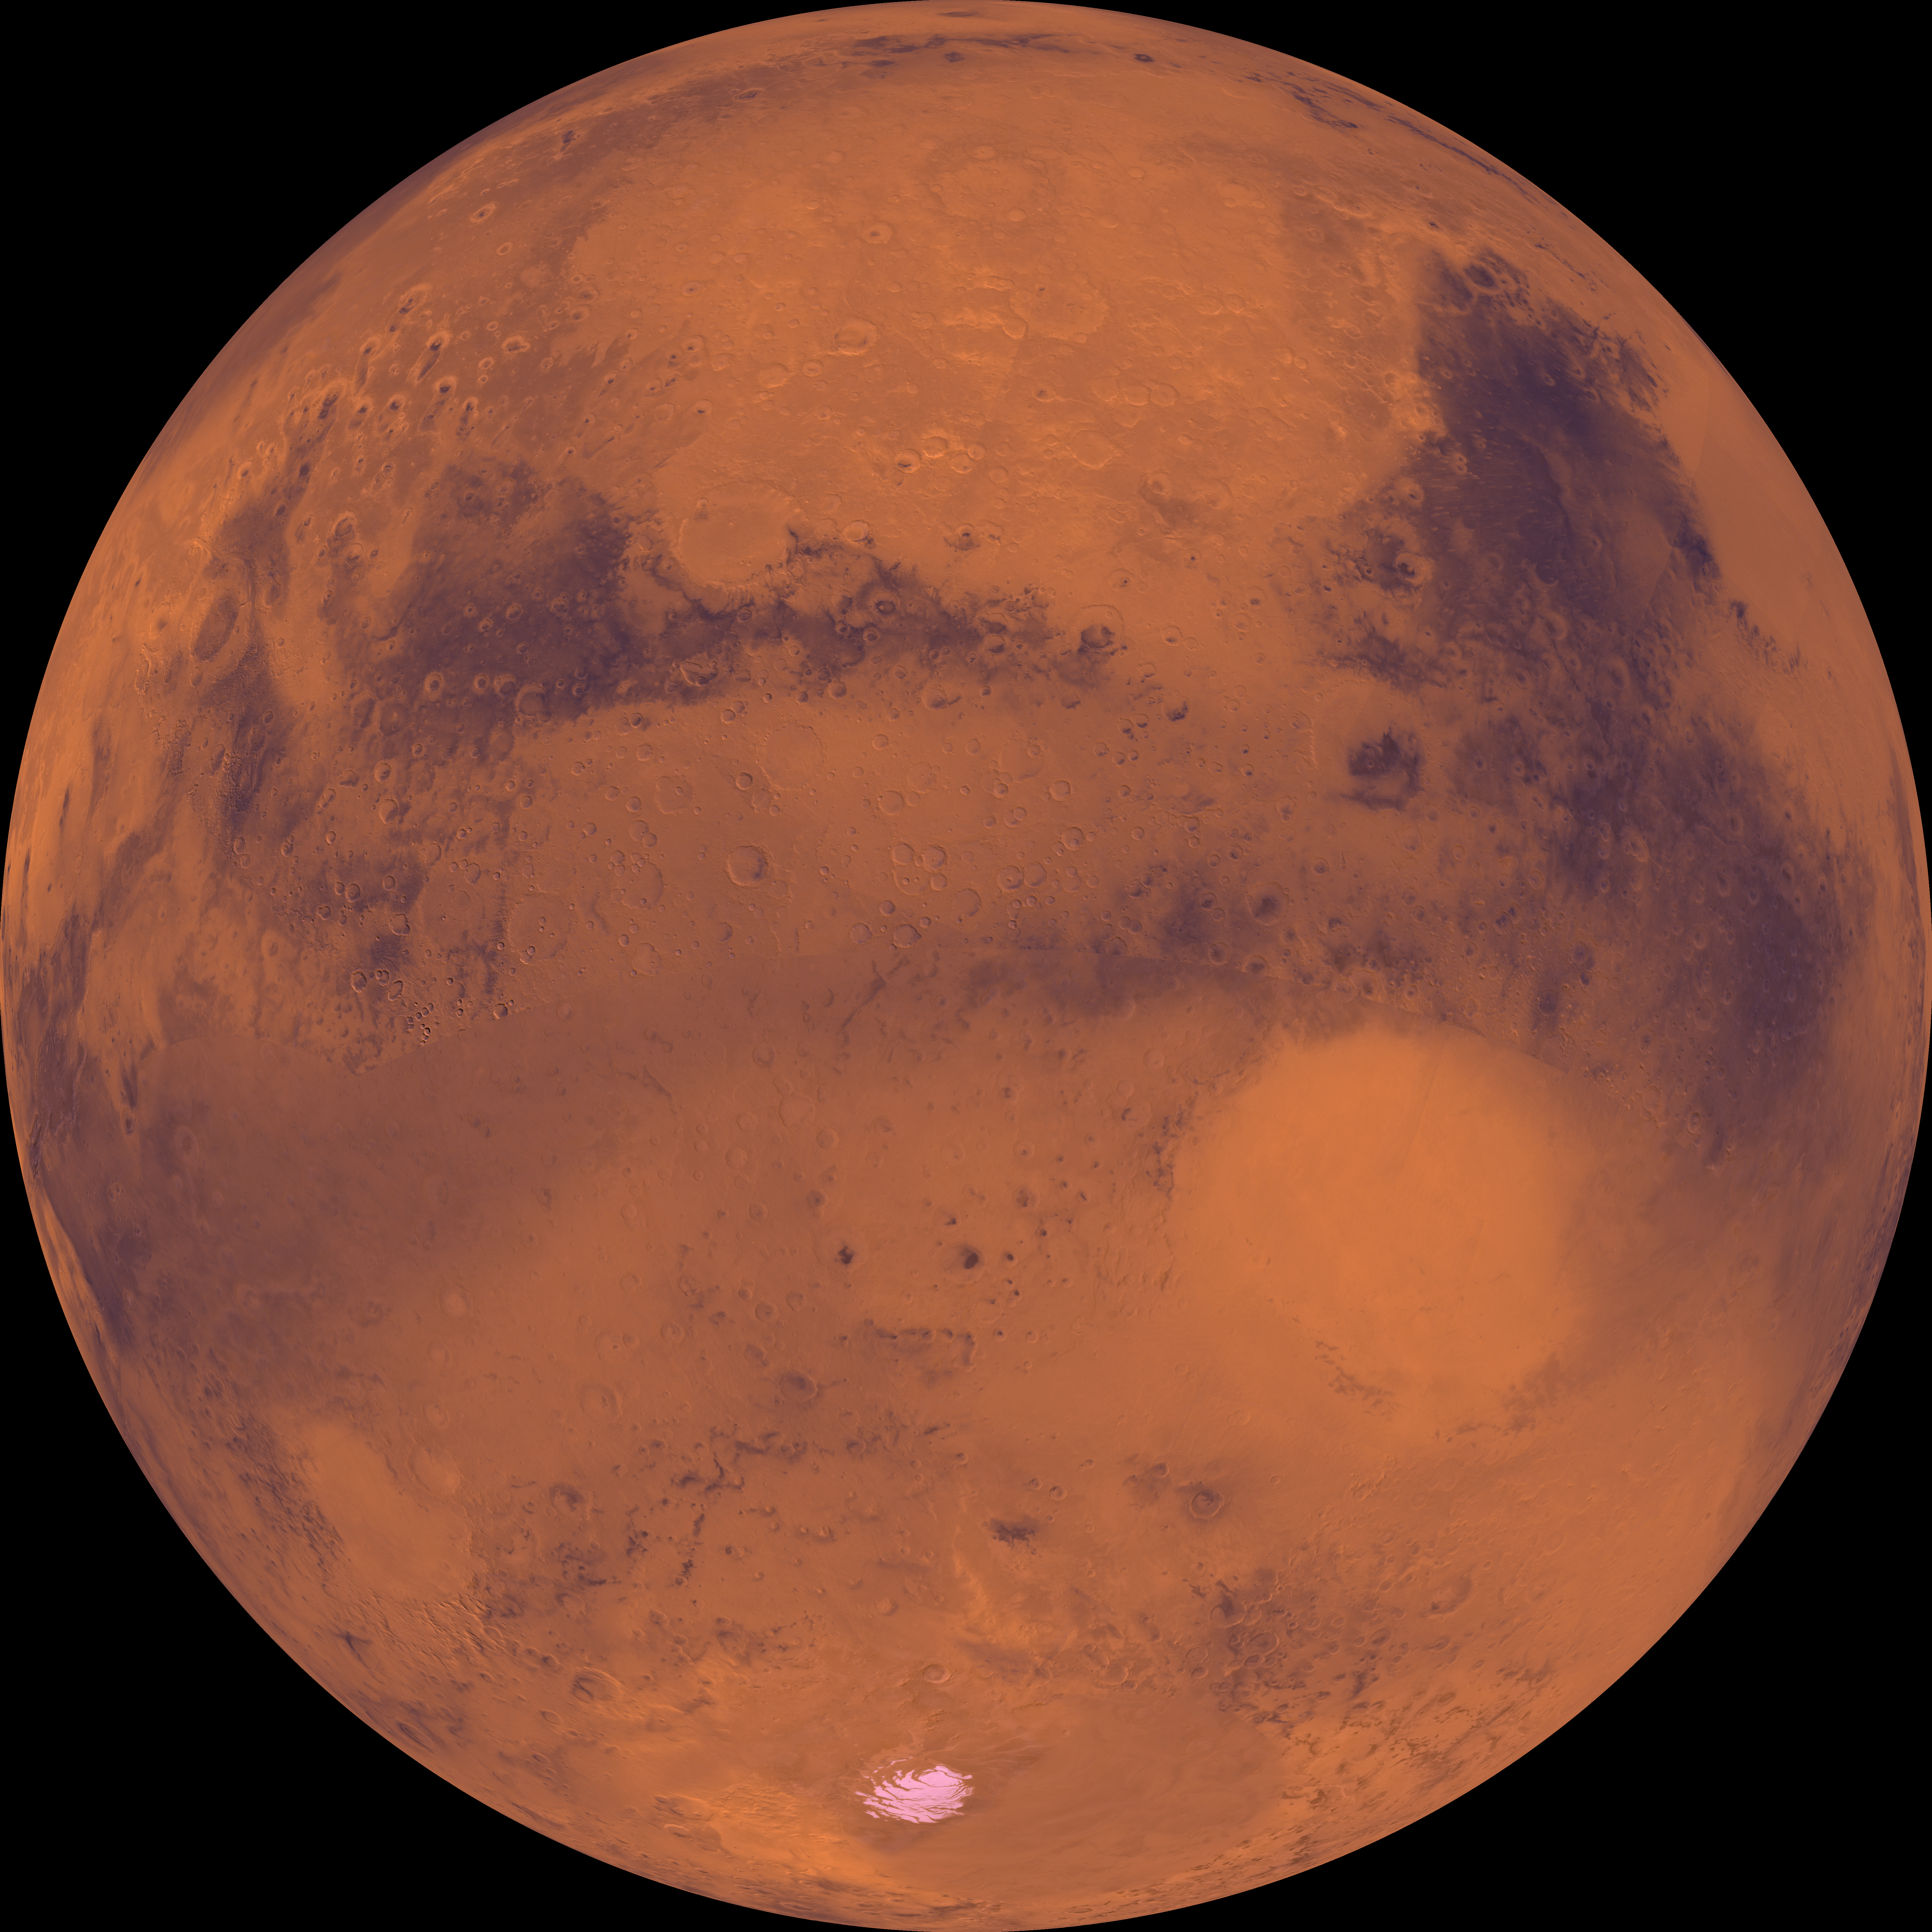

Center is at Latitude 30 Degrees South., Longitude 330 Degrees

Center of the orthographic projection is at latitude 30 degrees S., longitude 330 degrees. Heavily cratered highlands dominate this view. Toward the lower right, a conspicuous light-colored circular depression marks the ancient large Hellas impact basin. Directly northeast of Hellas, several large ancient impacts dot the landscape, including Cassini, Schiaparelli, and Huygens. Several large outflow channels are located in the upper left-hand corner. The permanent, residual south polar ice cap is located near the bottom.

Credit: NASA/JPL/USGS